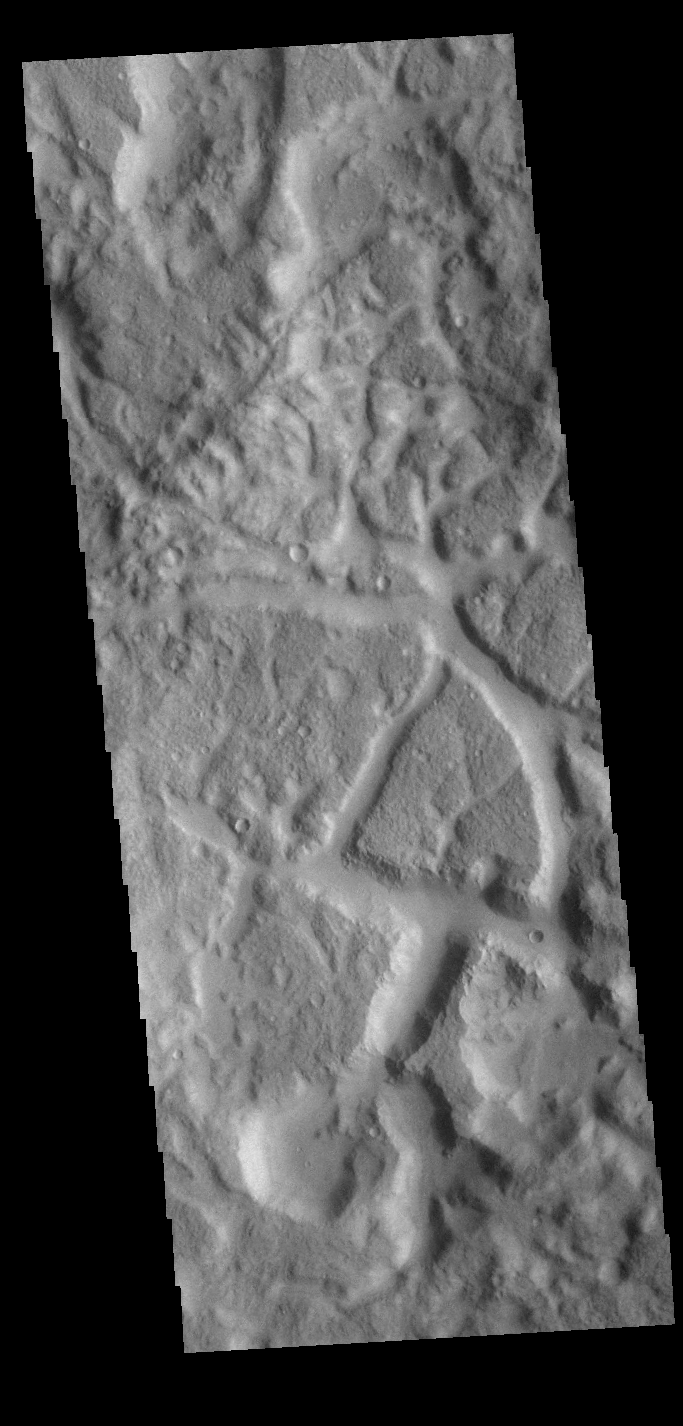

de Vaucouleurs Crater

Today’s VIS image shows part of the floor of the huge de Vaucouleurs Crater. This crater has a mix of features, including the chaotic terrain seen in this image.

Credit: NASA/JPL-Caltech/ASU